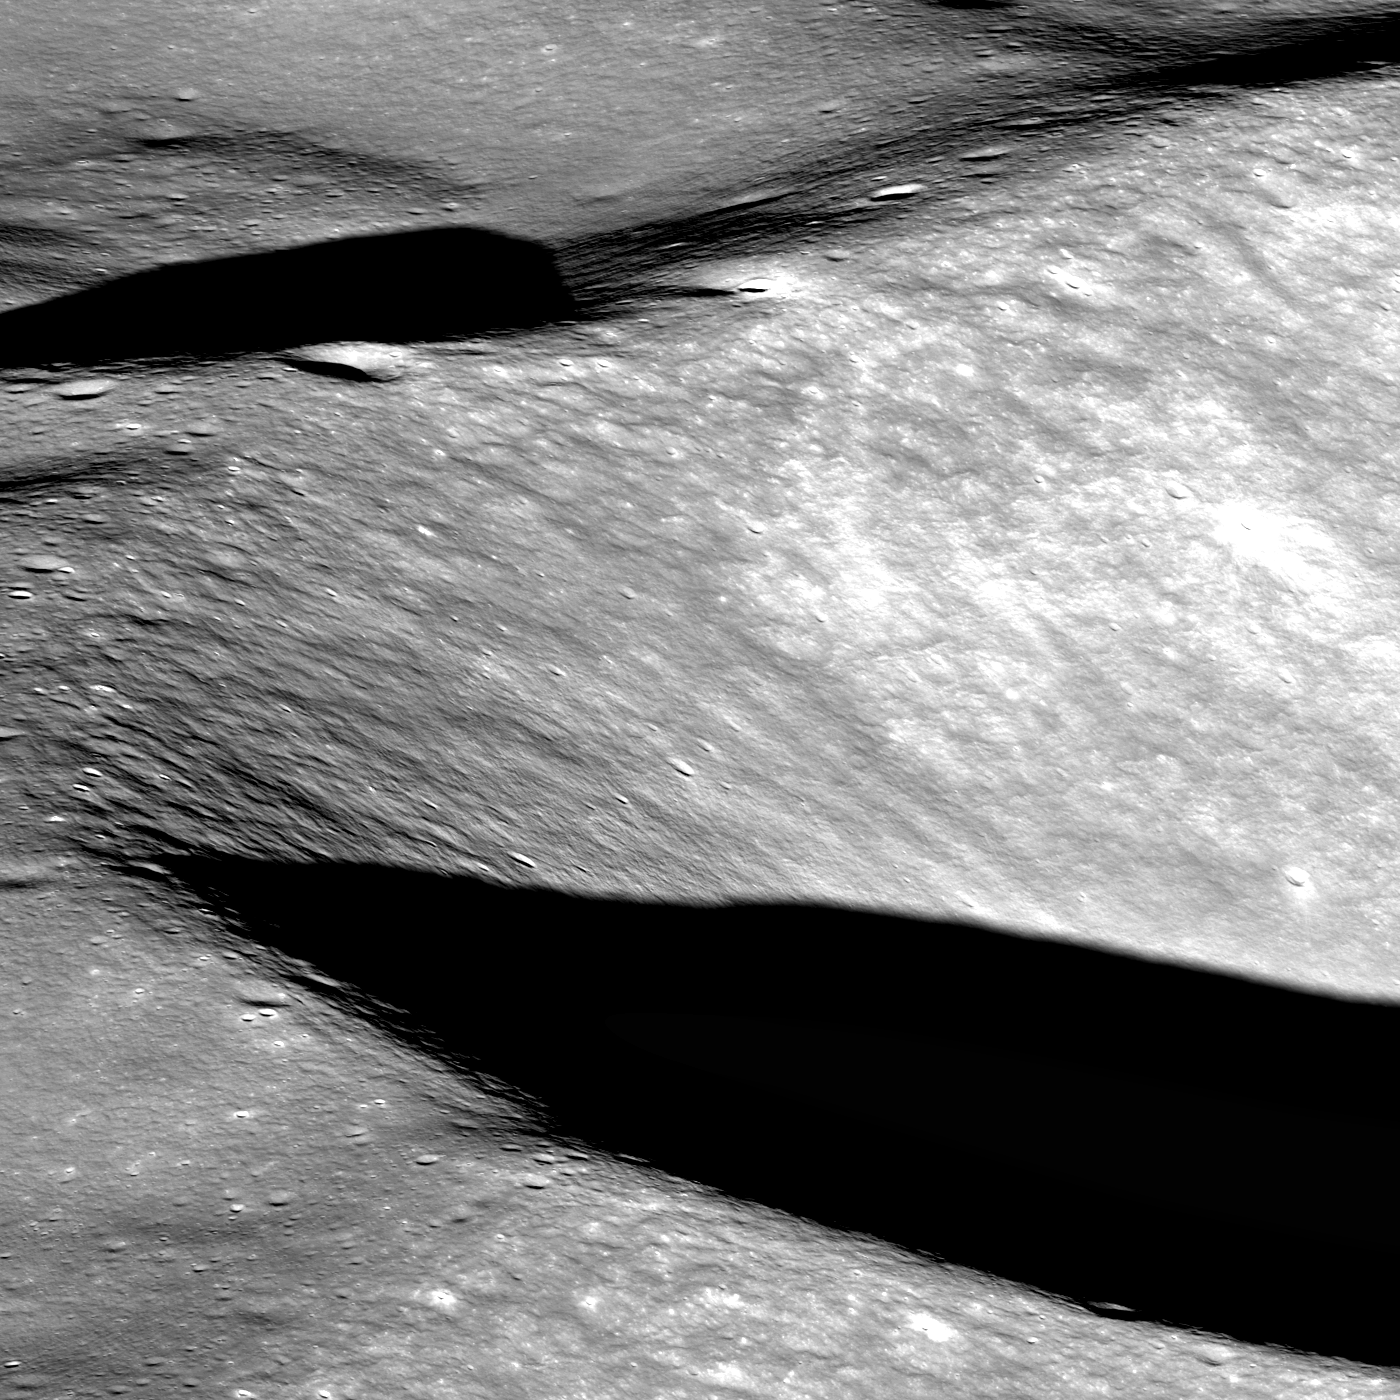

Approaching Aitken Crater – Vertregt J

As LRO slewed to obliquely view Aitken crater (17 January Featured Image), the northern edge of Vertregt J was serendipitously captured by the NAC. North to the left, image is about 6 kilometers (3.7 miles) wide.

NASA’s Goddard Space Flight Center built and manages the mission for the Exploration Systems Mission Directorate at NASA Headquarters in Washington. The Lunar Reconnaissance Orbiter Camera was designed to acquire data for landing site certification and to conduct polar illumination studies and global mapping. Operated by Arizona State University, LROC consists of a pair of narrow-angle cameras (NAC) and a single wide-angle camera (WAC). The mission is expected to return over 70 terabytes of image data.

Credit: NASA/GSFC/Arizona State University